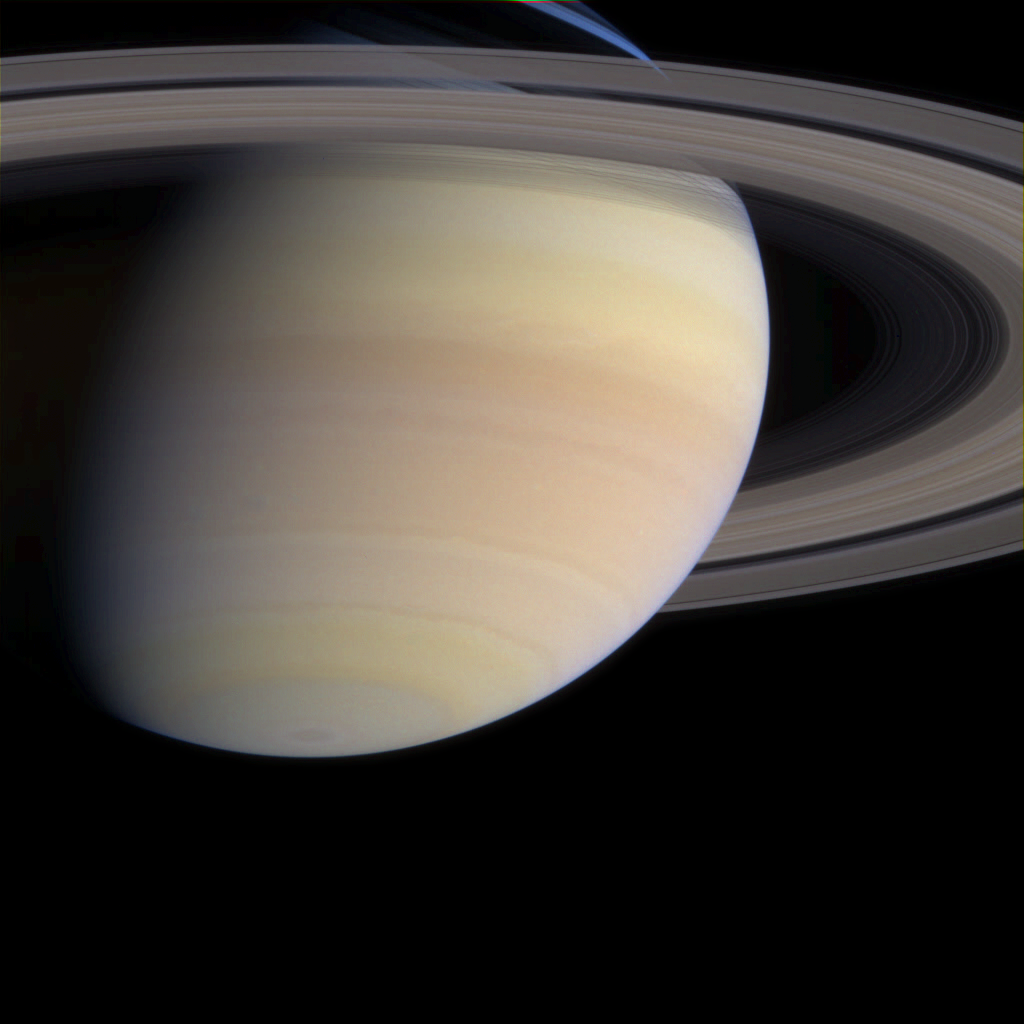

Colorful Saturn, Getting Closer

As Cassini coasts into the final month of its nearly seven-year trek, the serene majesty of its destination looms ahead. The spacecraft’s cameras are functioning beautifully and continue to return stunning views from Cassini’s position, 1.2 billion kilometers (750 million miles) from Earth and now 15.7 million kilometers (9.8 million miles) from Saturn.

In this narrow angle camera image from May 21, 2004, the ringed planet displays subtle, multi-hued atmospheric bands, colored by yet undetermined compounds. Cassini mission scientists hope to determine the exact composition of this material.

This image also offers a preview of the detailed survey Cassini will conduct on the planet’s dazzling rings. Slight differences in color denote both differences in ring particle composition and light scattering properties.

Images taken through blue, green and red filters were combined to create this natural color view. The image scale is 132 kilometers (82 miles) per pixel.

The Cassini-Huygens mission is a cooperative project of NASA, the European Space Agency and the Italian Space Agency. The Jet Propulsion Laboratory, a division of the California Institute of Technology in Pasadena, manages the Cassini-Huygens mission for NASA’s Office of Space Science, Washington, D.C. The Cassini orbiter and its two onboard cameras, were designed, developed and assembled at JPL. The imaging team is based at the Space Science Institute, Boulder, Colo.

Credit: NASA/JPL/Space Science Institute